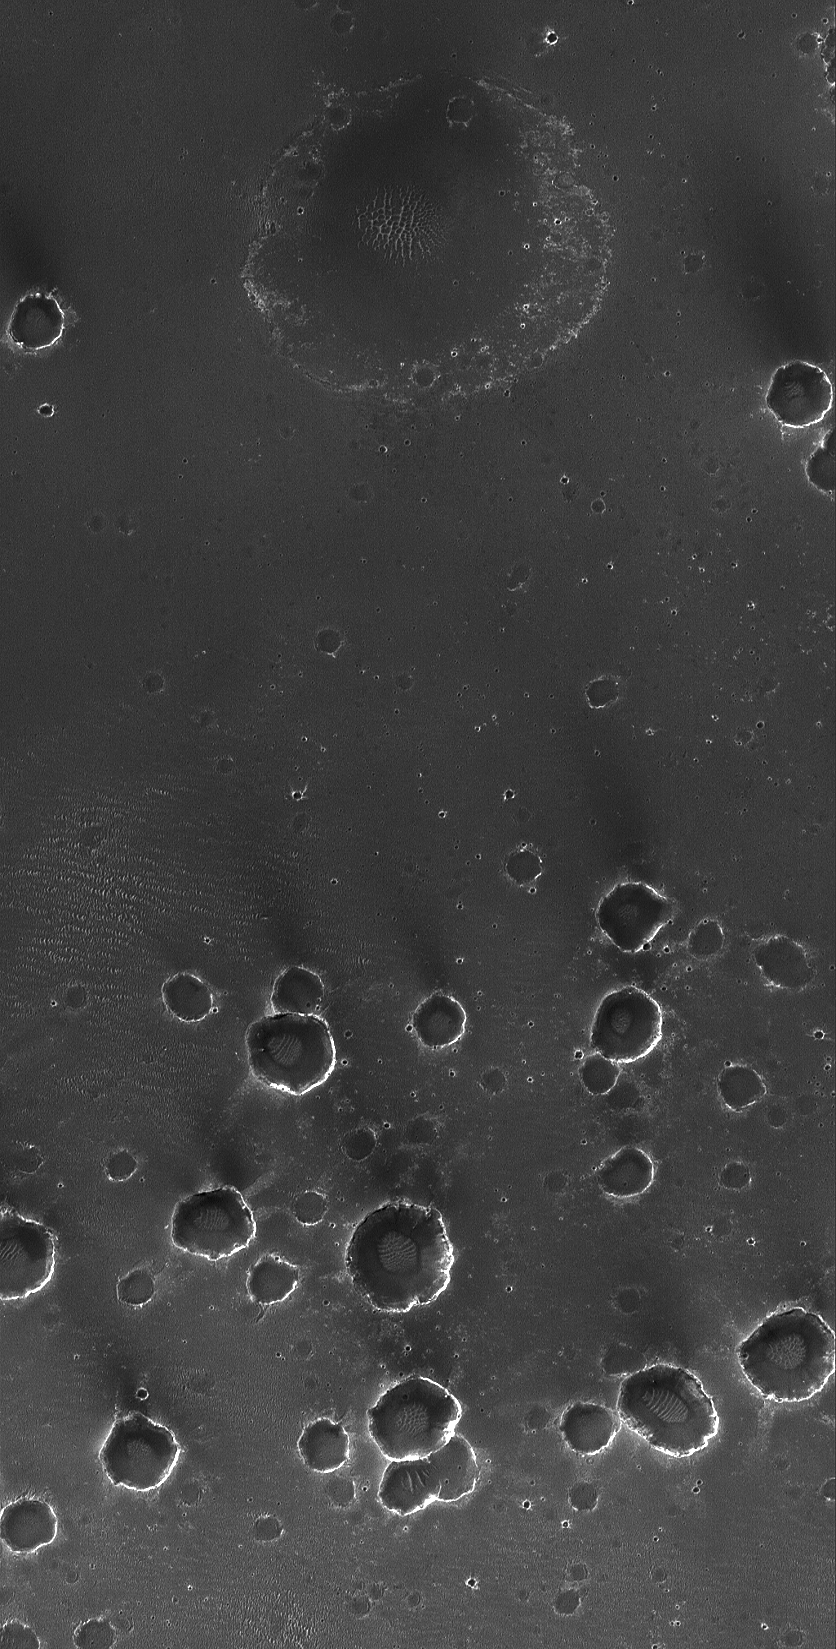

Meridiani Craters

26 December 2004
A little over 11 months ago, the Mars Exploration Rover, Opportunity, landed on Meridiani Planum. This Mars Global Surveyor (MGS) Mars Orbiter Camera (MOC) image shows a small portion of Meridiani Planum — too far from the rover for it to investigate–that has been peppered with small impact craters. The majority of craters, particularly those in the lower half of the image, are secondary impacts caused by the landing of rock and debris ejected from a much larger impact crater, located elsewhere in the region. The large, nearly circular depression at the top center of the image is the site of a much older crater that was filled and almost completely buried beneath the plains. As result of the rover’s work in Meridiani Planum, it is now known that the bright rims and walls of the craters are, at least in part, exposures of sedimentary rock. The dark material covering the plains, according to rover results, is mostly very fine sand plus millimeter-sized granules. This picture covers an area about 3 km (1.9 mi) across, and is located near 2.5°S, 3.3°W. Sunlight illuminates the scene from the left.

Credit: NASA/JPL/Malin Space Science Systems